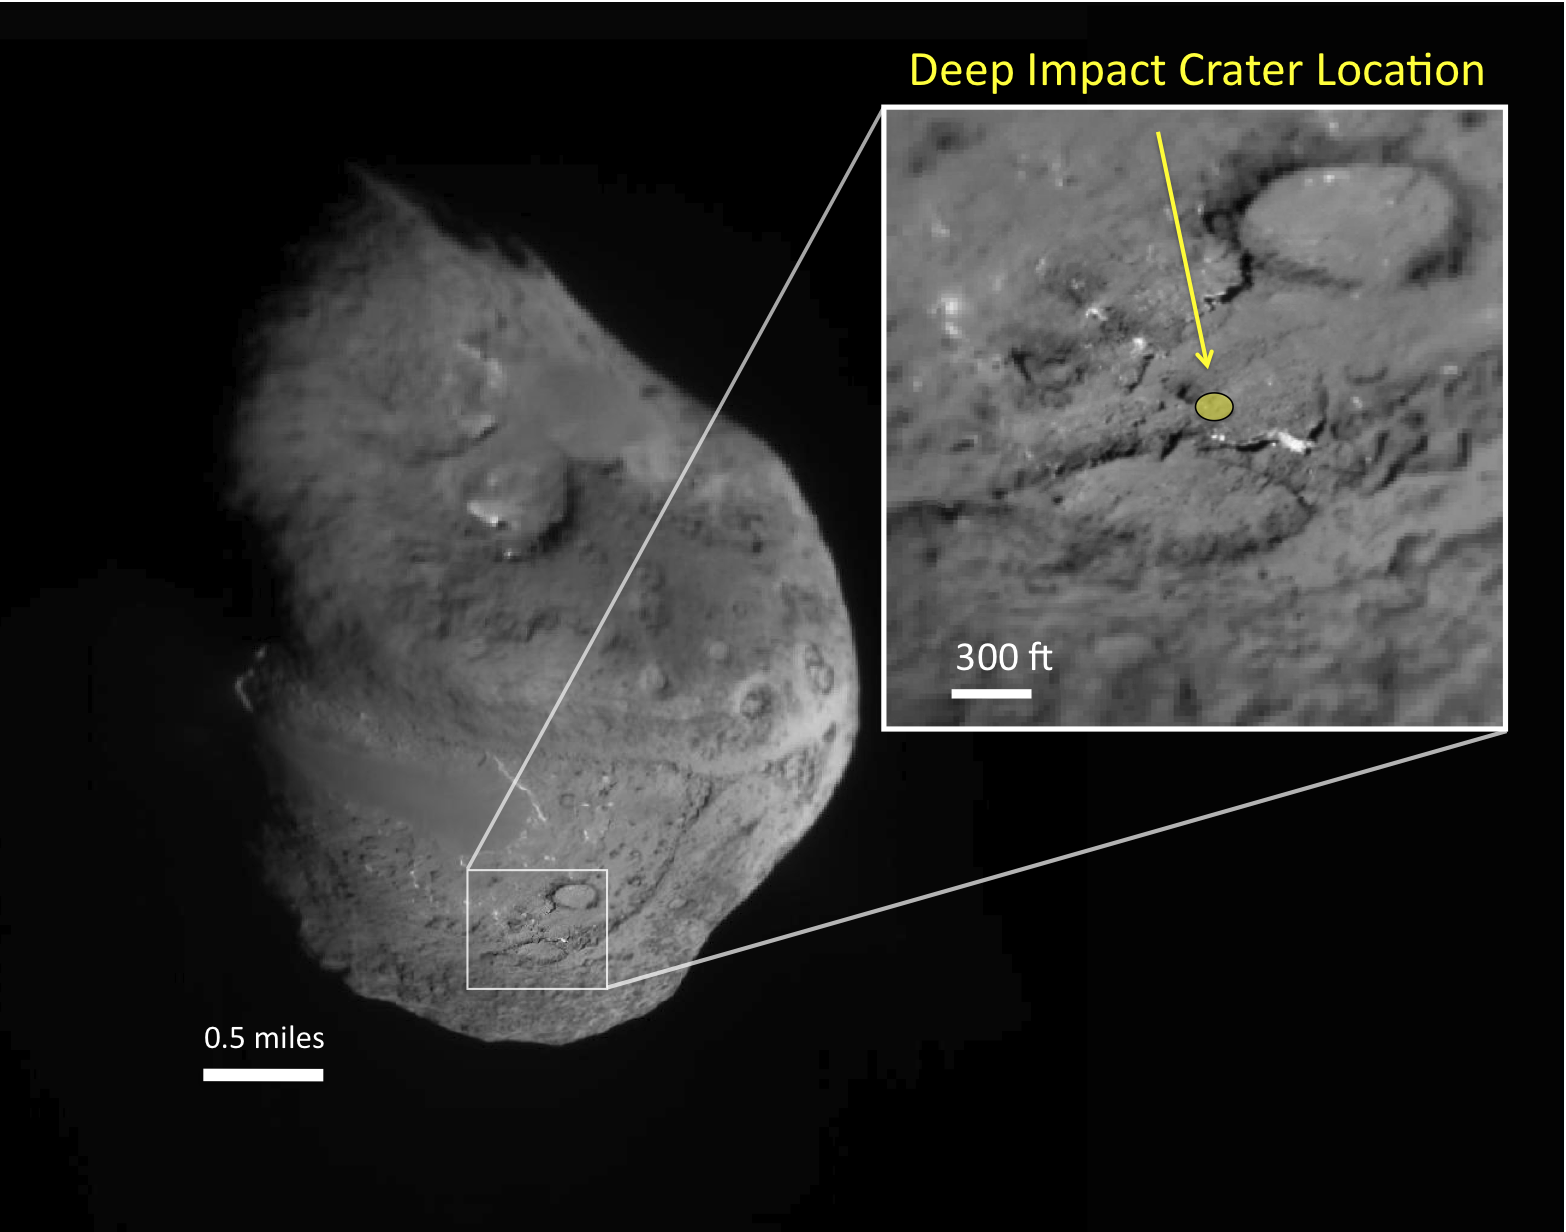

Comet Tempel 1, in Context

This image shows the area where scientists predicted an impactor released from NASA’s Deep Impact spacecraft in July 2005 would hit the surface of comet Tempel 1.

This image was obtained by Deep Impact’s impactor during its path into the comet.

The University of Maryland was responsible for overall Deep Impact mission science, and project management is handled by NASA’s Jet Propulsion Laboratory, Pasadena, Calif. The spacecraft was built for NASA by Ball Aerospace & Technologies Corporation, Boulder, Colo. JPL is a division of the California Institute of Technology, Pasadena.

Credit: NASA/JPL-Caltech/University of Maryland